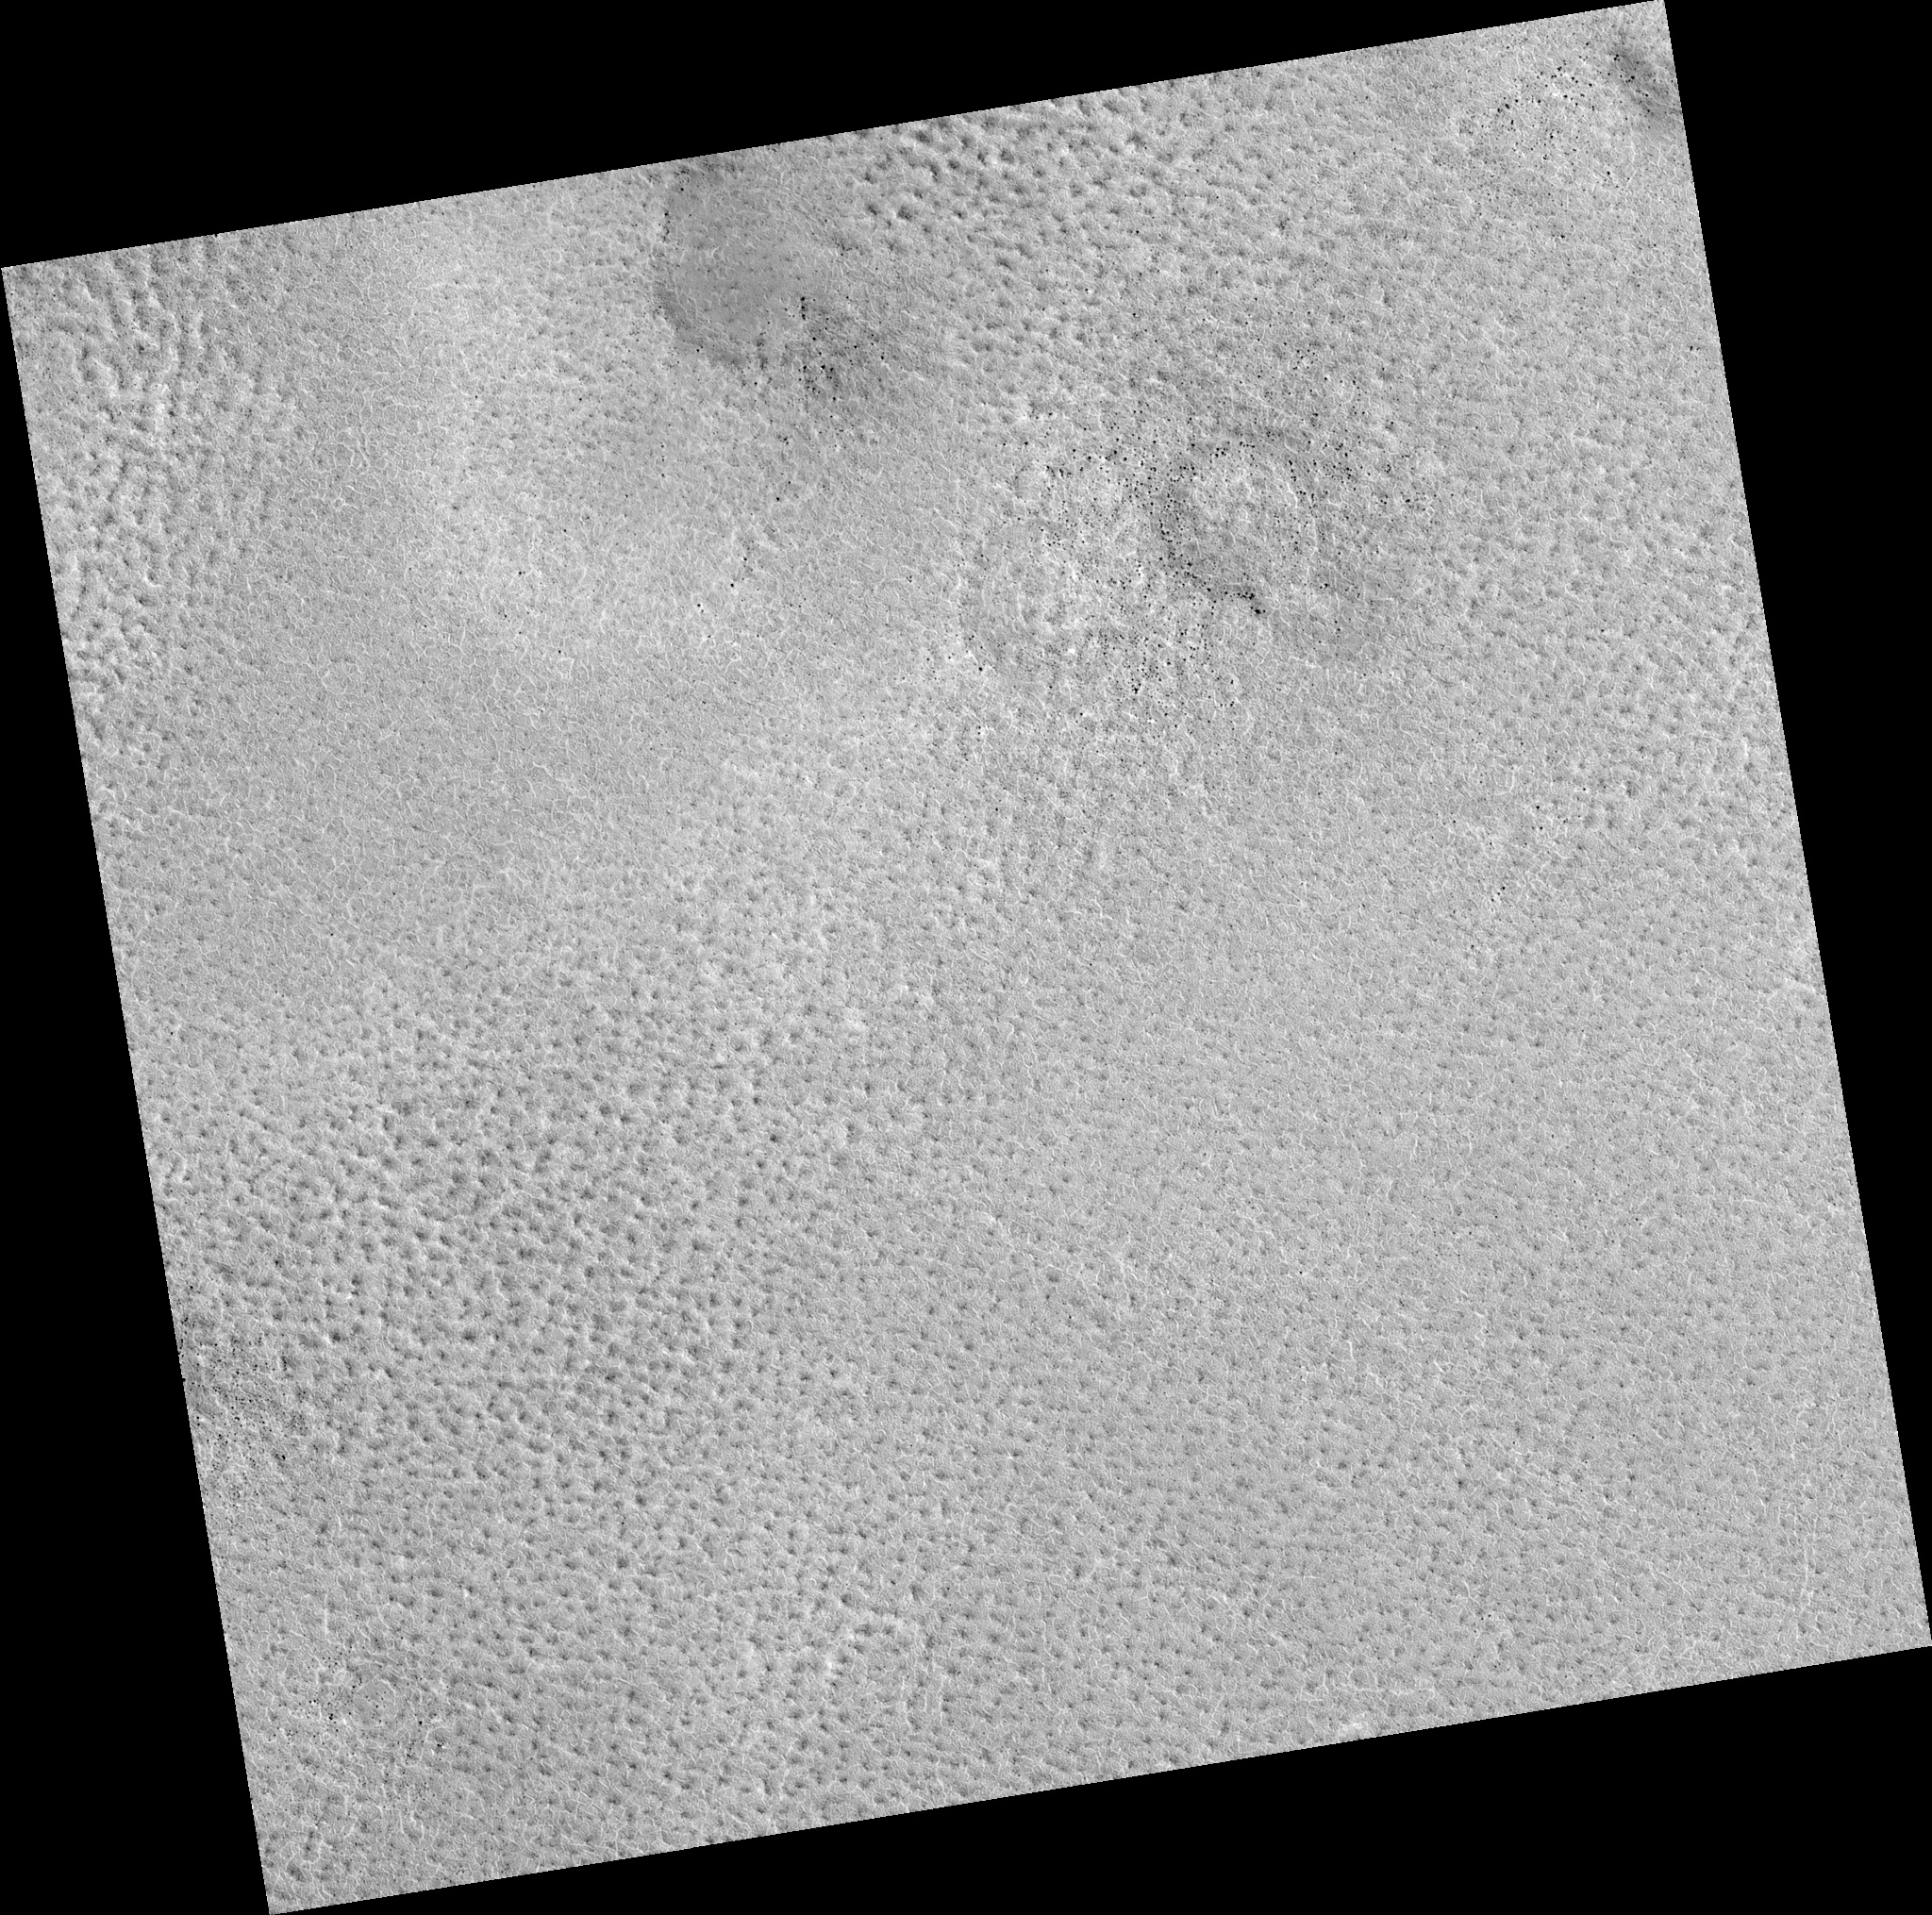

Northern Plains

Image PSP_001384_2505 was taken by the High Resolution Imaging Science Experiment (HiRISE) camera onboard the Mars Reconnaissance Orbiter spacecraft on November 12, 2006. The complete image is centered at 70.2 degrees latitude, 81.3 degrees East longitude. The range to the target site was 312.1 km (195.1 miles). At this distance the image scale is 31.2 cm/pixel (with 1 x 1 binning) so objects ~94 cm across are resolved. The image shown here has been map-projected to 25 cm/pixel. The image was taken at a local Mars time of 3:01 PM and the scene is illuminated from the west with a solar incidence angle of 59 degrees, thus the sun was about 31 degrees above the horizon. At a solar longitude of 134.2 degrees, the season on Mars is Northern Summer.

NASA’s Jet Propulsion Laboratory, a division of the California Institute of Technology in Pasadena, manages the Mars Reconnaissance Orbiter for NASA’s Science Mission Directorate, Washington. Lockheed Martin Space Systems, Denver, is the prime contractor for the project and built the spacecraft. The High Resolution Imaging Science Experiment is operated by the University of Arizona, Tucson, and the instrument was built by Ball Aerospace and Technology Corp., Boulder, Colo.

Credit: NASA/JPL/Univ. of Arizona